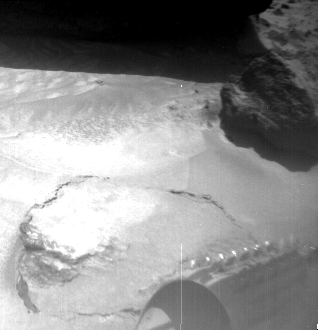

Lower Portions of “Yogi” & Rover Wheel

The image was taken by a camera aboard the Sojourner rover on Sol 4. The large rock “Yogi” can be seen at the upper right portion of the image. Sojourner’s Alpha Proton X-Ray Spectrometer instrument is currently studying the sand around Yogi, and may study Yogi itself later on. One of Sojourner’s cleated wheels is visible at lower right.

Mars Pathfinder is the second in NASA’s Discovery program of low-cost spacecraft with highly focused science goals. The Jet Propulsion Laboratory, Pasadena, CA, developed and manages the Mars Pathfinder mission for NASA’s Office of Space Science, Washington, D.C. JPL is an operating division of the California Institute of Technology (Caltech). The Imager for Mars Pathfinder (IMP) was developed by the University of Arizona Lunar and Planetary Laboratory under contract to JPL. Peter Smith is the Principal Investigator.

Photojournal note: Sojourner spent 83 days of a planned seven-day mission exploring the Martian terrain, acquiring images, and taking chemical, atmospheric and other measurements. The final data transmission received from Pathfinder was at 10:23 UTC on September 27, 1997. Although mission managers tried to restore full communications during the following five months, the successful mission was terminated on March 10, 1998.

Credit: NASA/JPL